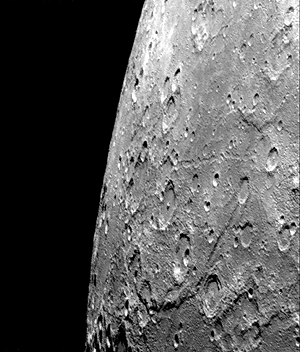

Hero Rupes Scarp

After passing Mercury the first time and making a trip around the Sun, Mariner 10 again flew by Mercury on September 21 at 1:59 PMPDT. This encounter brought the spacecraft in front of Mercury in the southern hemisphere.

Hero Rupes, the large scarp visible running across the bottom of the image, is thought to thought to have been formed by global tectonic forces, possibly due to shrinkage of the planet as it cooled. Mariner 10 was looking obliquely across Mercury’s southern hemisphere when it acquired this dramatic shot near the beginning of its southern hemisphere pass (FDS166618).

The Mariner 10 mission, managed by the Jet Propulsion Laboratory for NASA’s Office of Space Science, explored Venus in February 1974 on the way to three encounters with Mercury-in March and September 1974 and in March 1975. The spacecraft took more than 7,000 photos of Mercury, Venus, the Earth and the Moon.

Credit: NASA/JPL